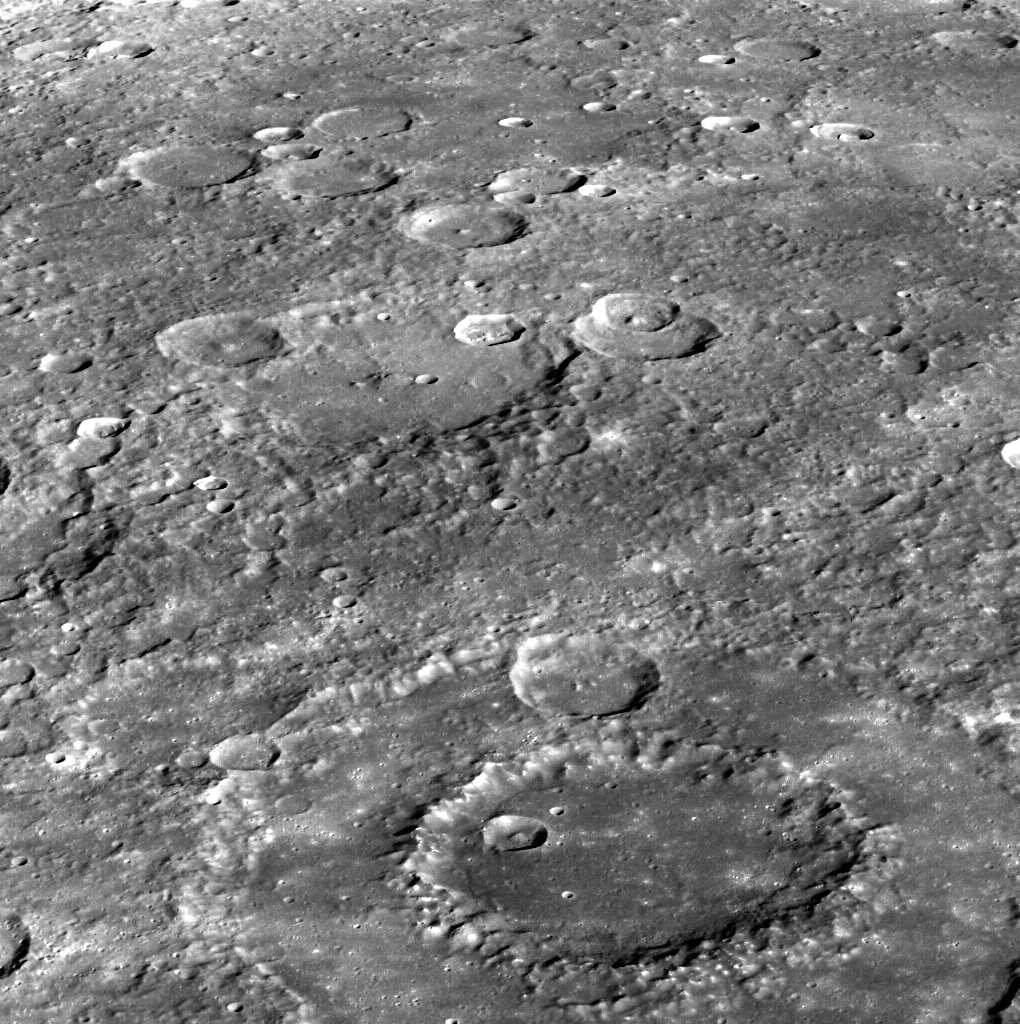

Dürer’s Peaks

This image, taken at a high emission angle, helps the eye to see the three-dimensional nature of the scene. Dürer, a peak-ring basin, can be seen in the foreground. Dürer’s peak ring is dotted with hollows. North is to the left in this image.

This image was acquired as part of MDIS’s high-incidence-angle base map. The high-incidence-angle base map complements the surface morphology base map of MESSENGER’s primary mission that was acquired under generally more moderate incidence angles. High incidence angles, achieved when the Sun is near the horizon, result in long shadows that accentuate the small-scale topography of geologic features. The high-incidence-angle base map was acquired with an average resolution of 200 meters/pixel.

Date acquired: November 16, 2013
Image Mission Elapsed Time (MET): 26946160
Image ID: 5209643
Instrument: Wide Angle Camera (WAC) of the Mercury Dual Imaging System (MDIS)
WAC filter: 7 (748 nanometers)
Center Latitude: 20.68°
Center Longitude: 244.9° E
Resolution: 236 meters/pixel
Scale: DÃ¼rer basin is approximately 195 km (121 mi.) in diameter.
Incidence Angle: 67.1°
Emission Angle: 62.9°
Phase Angle: 30.0°

The MESSENGER spacecraft is the first ever to orbit the planet Mercury, and the spacecraft’s seven scientific instruments and radio science investigation are unraveling the history and evolution of the Solar System’s innermost planet. MESSENGER acquired over 150,000 images and extensive other data sets. MESSENGER is capable of continuing orbital operations until early 2015.

For information regarding the use of images, see the MESSENGER image use policy.

Credit: NASA/Johns Hopkins University Applied Physics Laboratory/Carnegie Institution of Washington